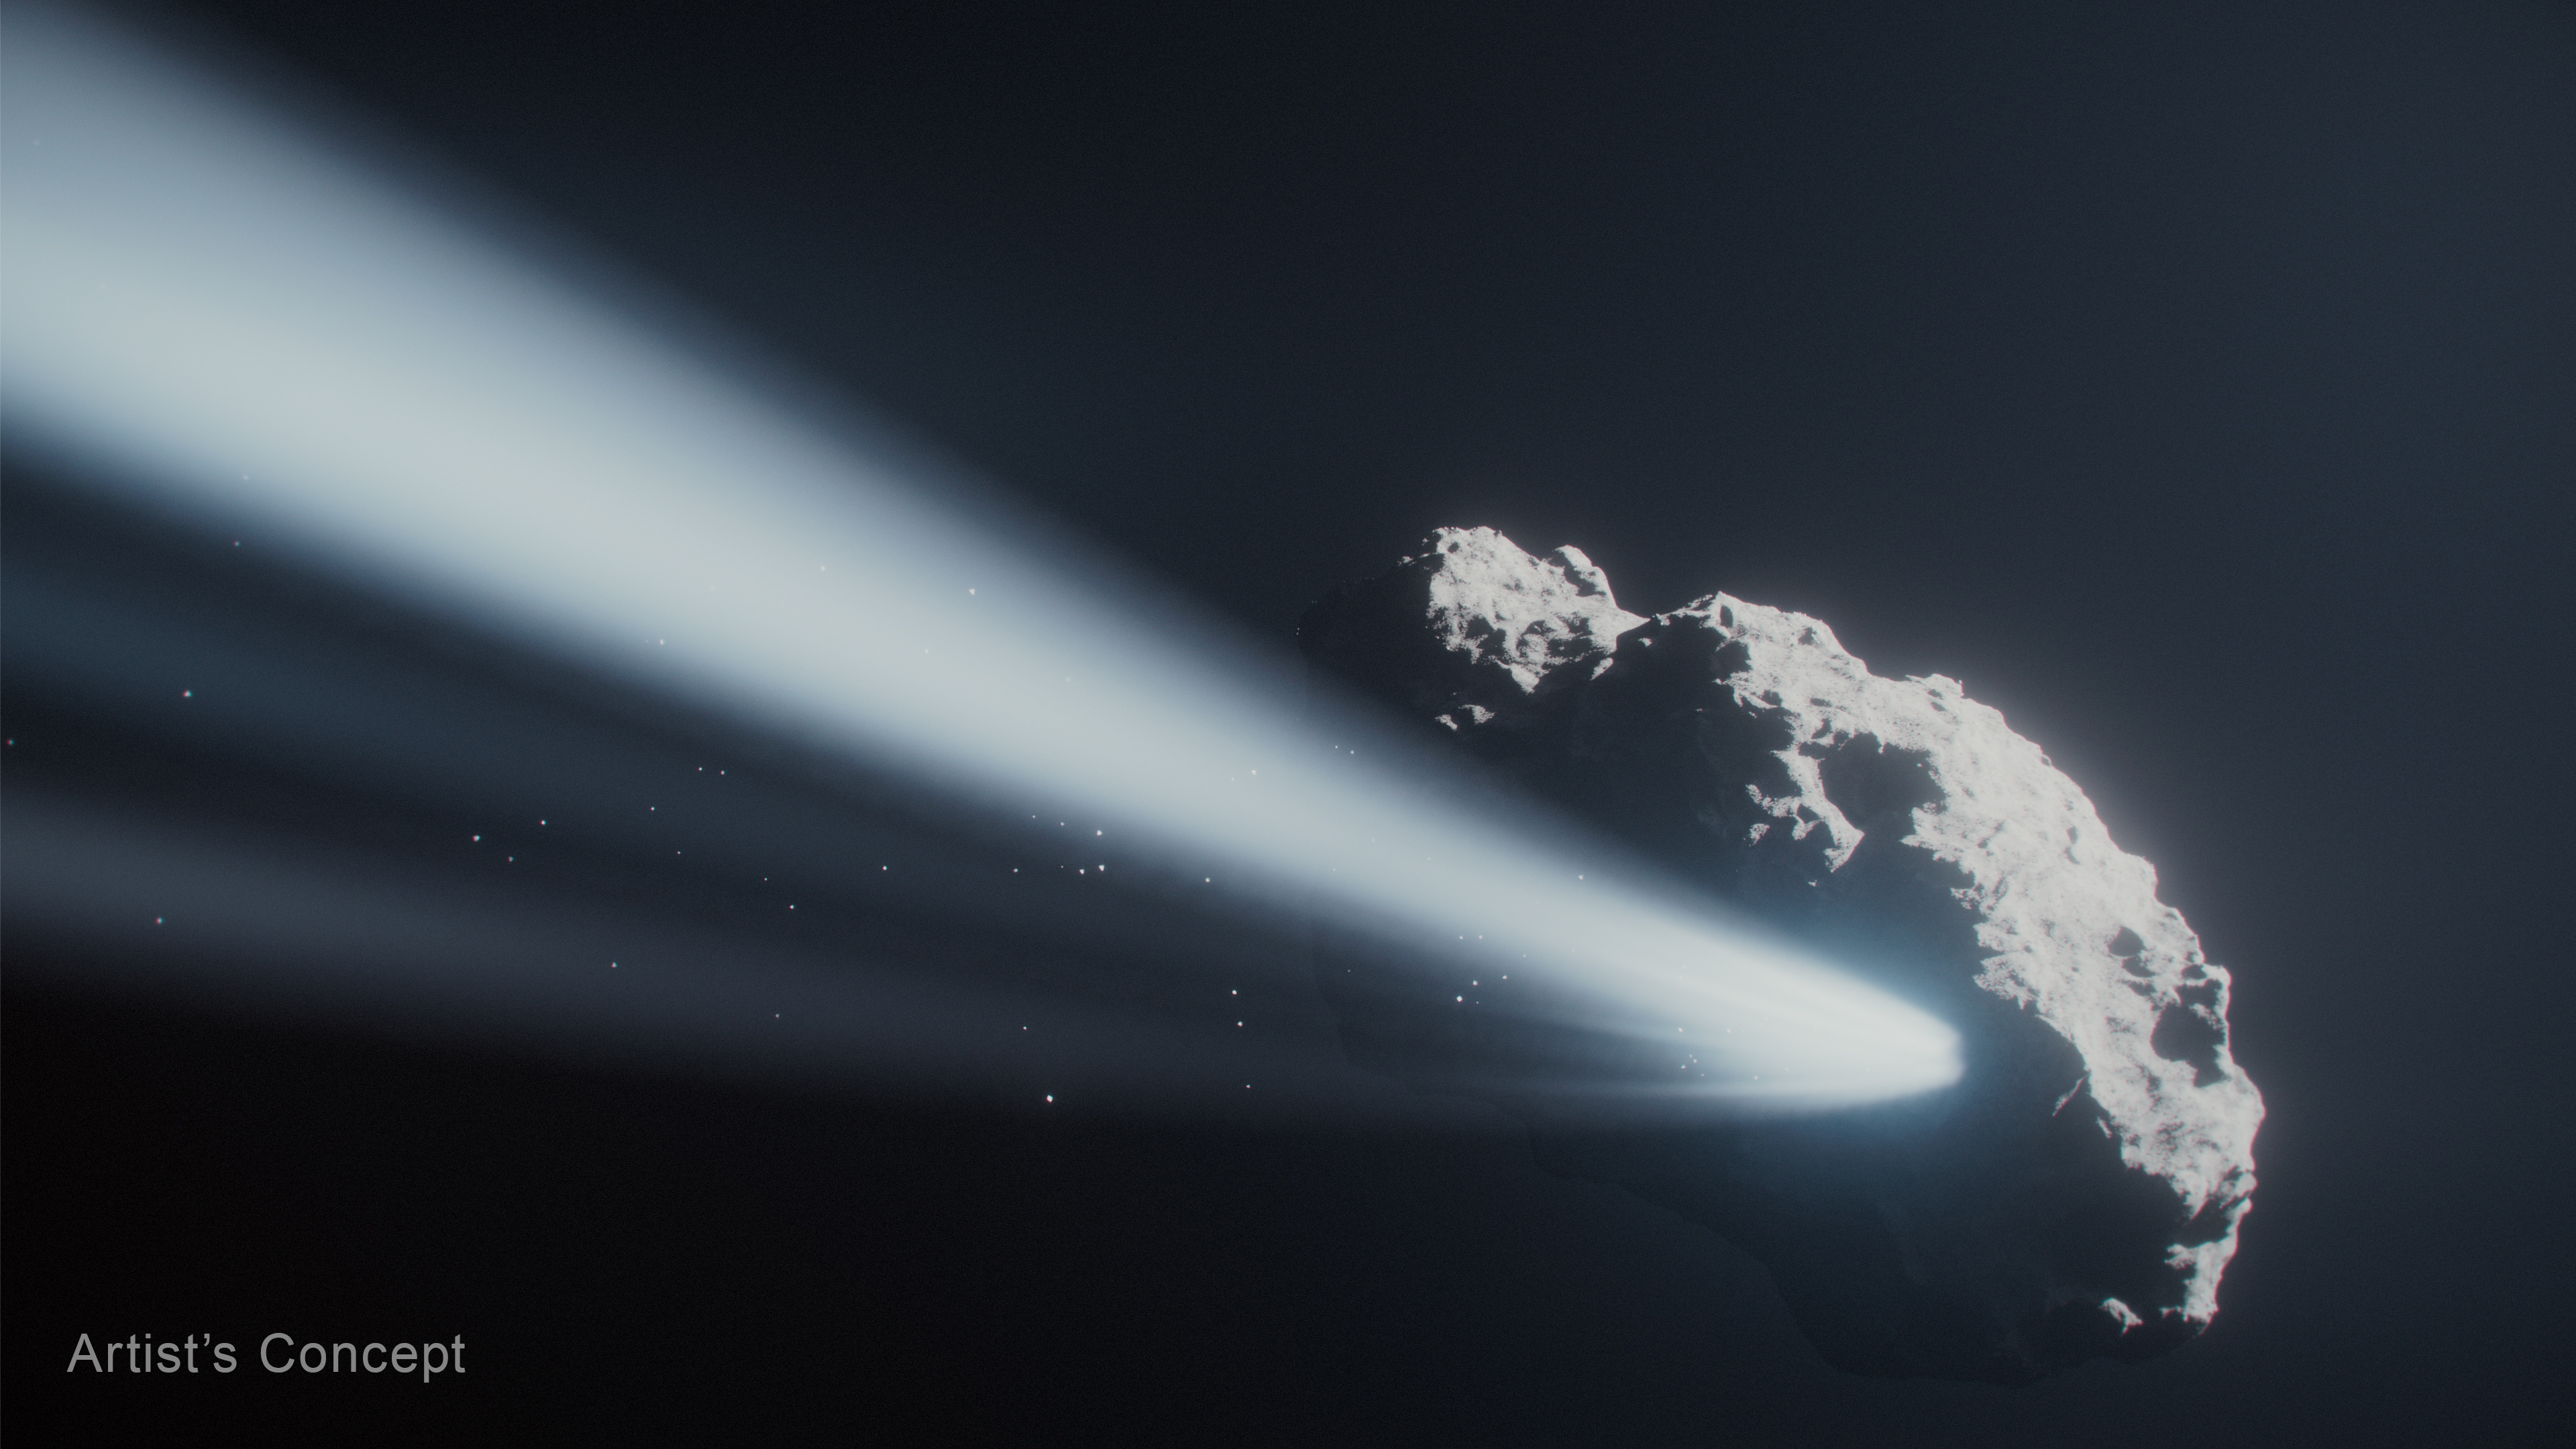

Comet 41P (Artist’s Concept)

This artist’s concept depicts comet 41P, a tiny Jupiter-family comet, as it approached the Sun and frozen gases began to sublimate and shoot material off into space. Scientists analyzing observations from NASA’s Hubble Space Telescope found that these jets slowed the comet’s spin and then started it rotating in the opposite direction.

Credit: Illustration: NASA, ESA, CSA, Ralf Crawford (STScI)